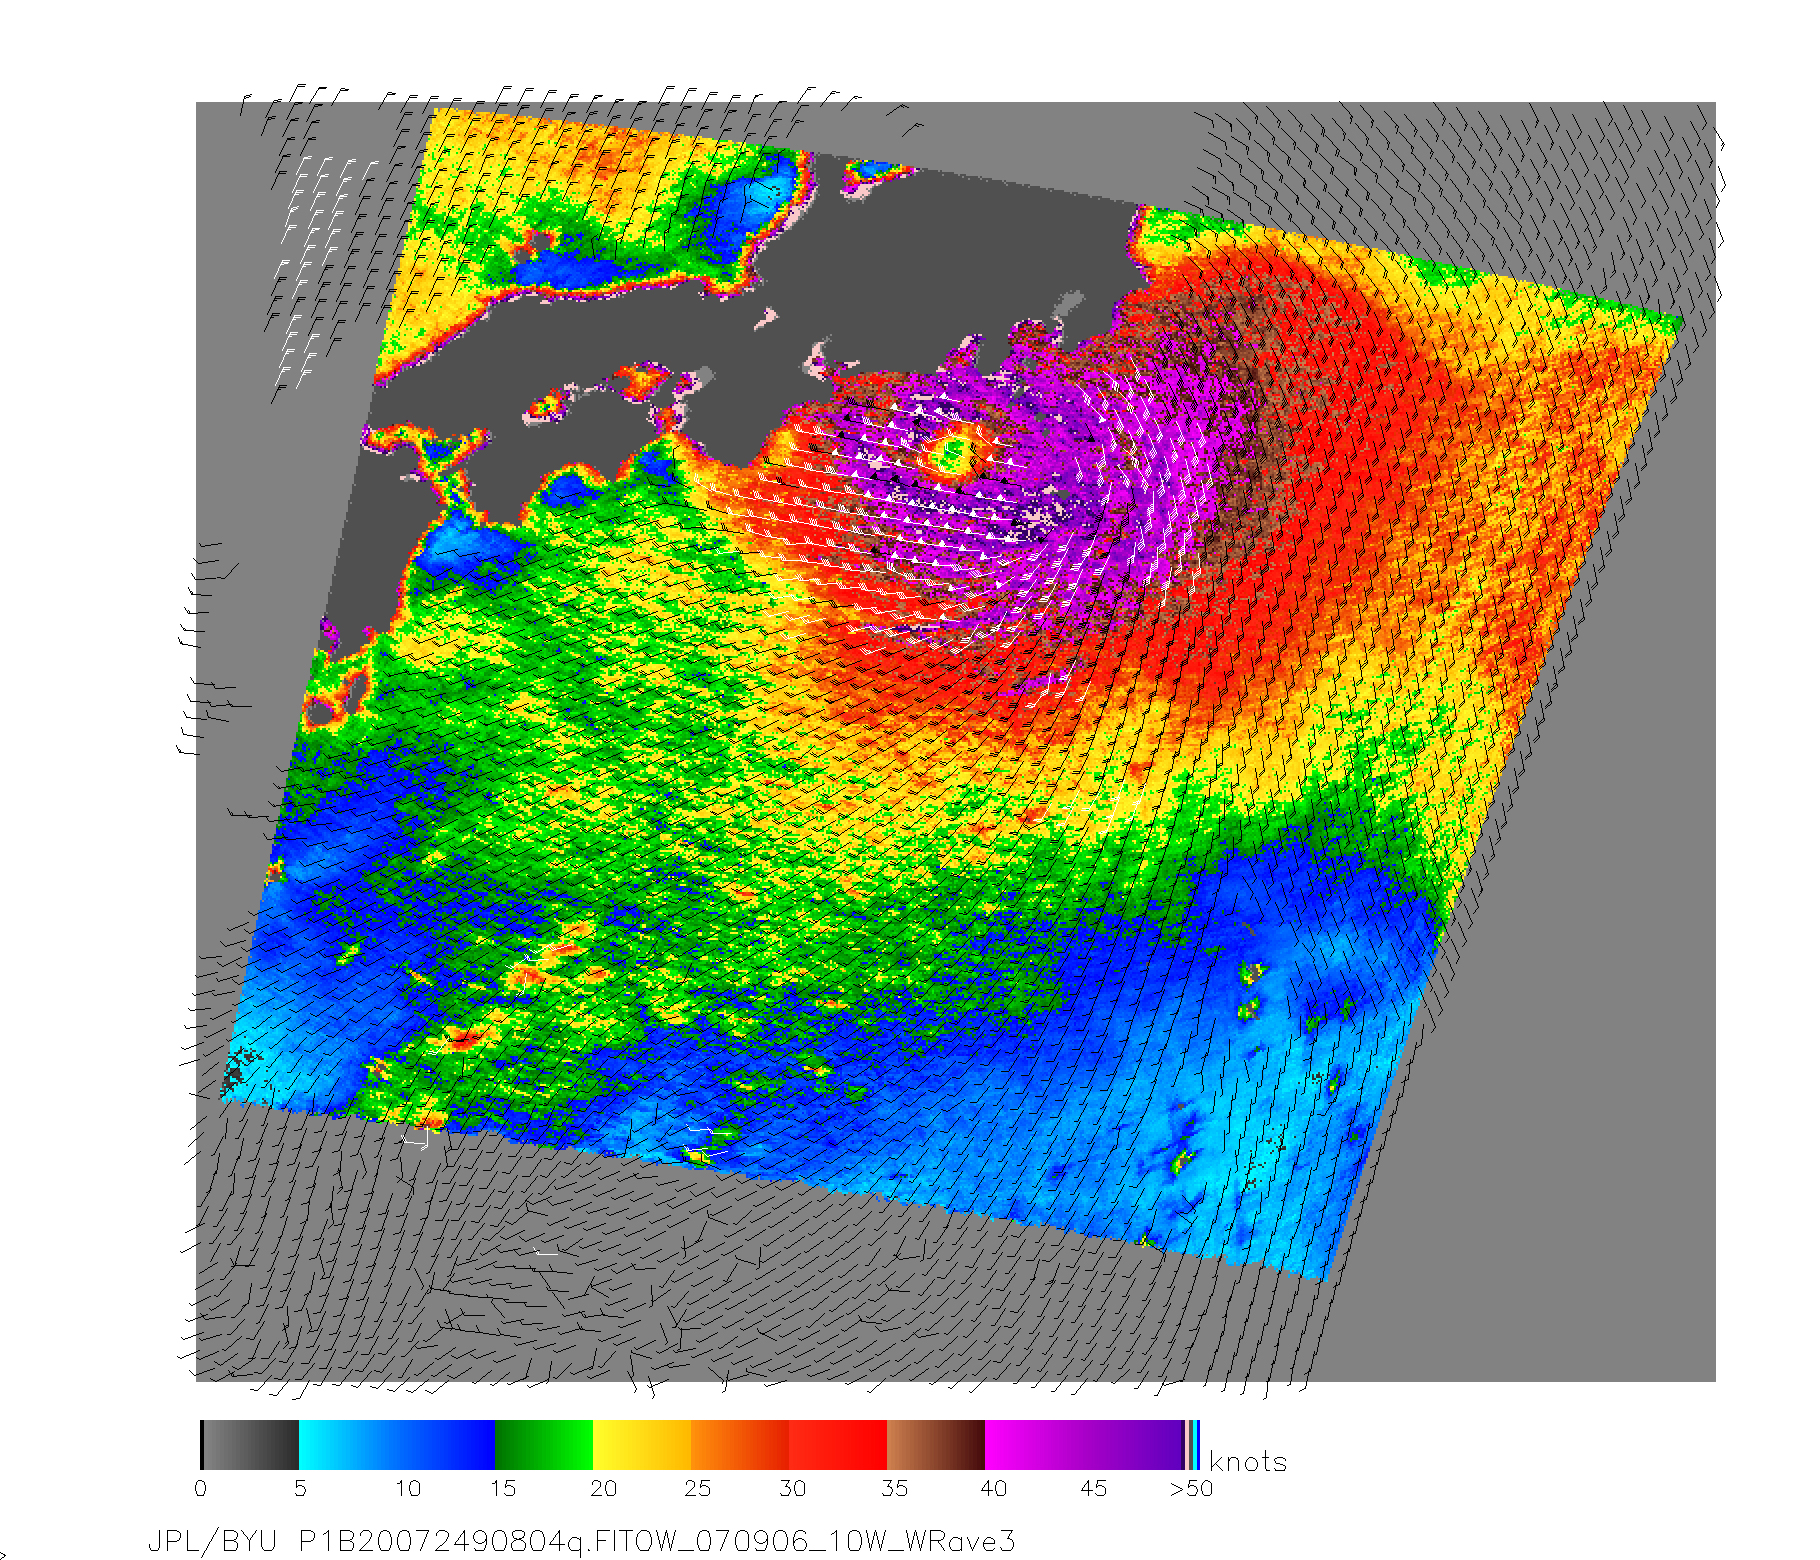

NASA Measures Fitow’s Winds by Satellite

NASA’s QuikScat satellite acquired this image of Category One Typhoon Fitow on Sept. 6, 2007, prior to the storm making landfall in Japan. The center of Fitow is indicated by the purple color. This image depicts wind speed in color and wind direction with small barbs. White barbs point to areas of heavy rain. The highest wind speeds, around the eye, are shown in purple.

QuikScat, managed by JPL, measures ocean surface wind/stress by sending radar pulses to the surface and measuring the strength of the signals returned.

QuikScat Background
NASA’s Quick Scatterometer (QuikSCAT) spacecraft was launched from Vandenberg Air Force Base, California on June 19, 1999. QuikSCAT carries the SeaWinds scatterometer, a specialized microwave radar that measures near-surface wind speed and direction under all weather and cloud conditions over the Earth’s oceans.

Credit: NASA/JPL/QuikScat Science Team